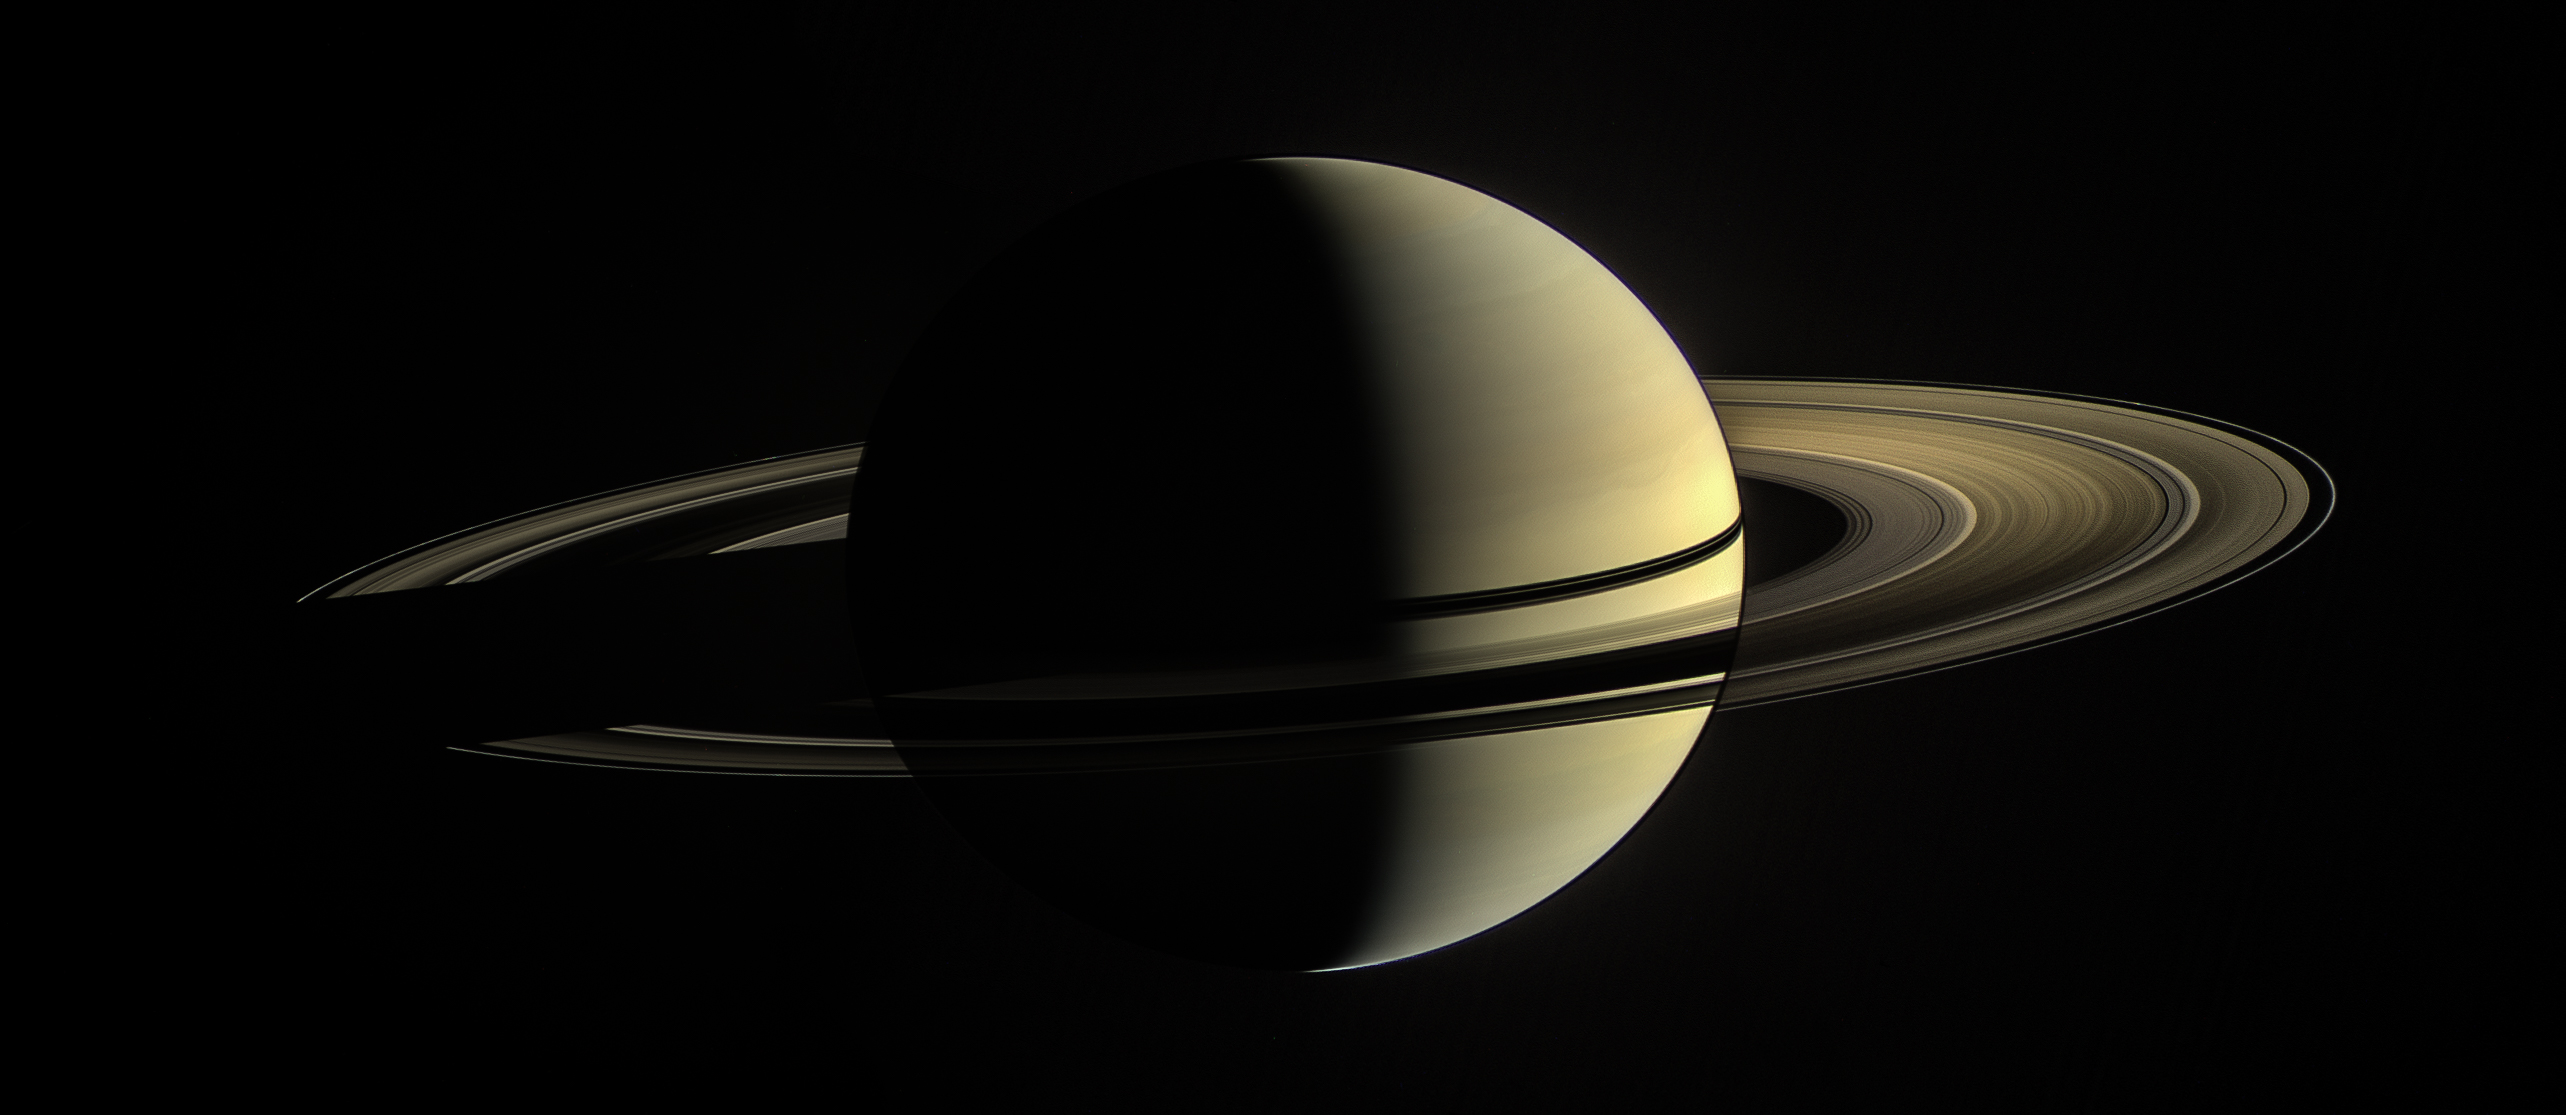

Planet Six

This was Cassini’s view from orbit around Saturn on Jan. 2, 2010. In this image, the rings on the night side of the planet have been brightened significantly to more clearly reveal their features. On the day side, the rings are illuminated both by direct sunlight, and by light reflected off Saturn’s cloud tops.

This natural-color view is a composite of images taken in visible light with the Cassini spacecraft’s narrow-angle camera at a distance of approximately 1.4 million miles (2.3 million kilometers) from Saturn.

The Cassini spacecraft ended its mission on Sept. 15, 2017.

The Cassini mission is a cooperative project of NASA, ESA (the European Space Agency) and the Italian Space Agency. The Jet Propulsion Laboratory, a division of the California Institute of Technology in Pasadena, manages the mission for NASA’s Science Mission Directorate, Washington. The Cassini orbiter and its two onboard cameras were designed, developed and assembled at JPL. The imaging operations center is based at the Space Science Institute in Boulder, Colorado.

Credit: NASA/JPL-Caltech/Space Science Institute